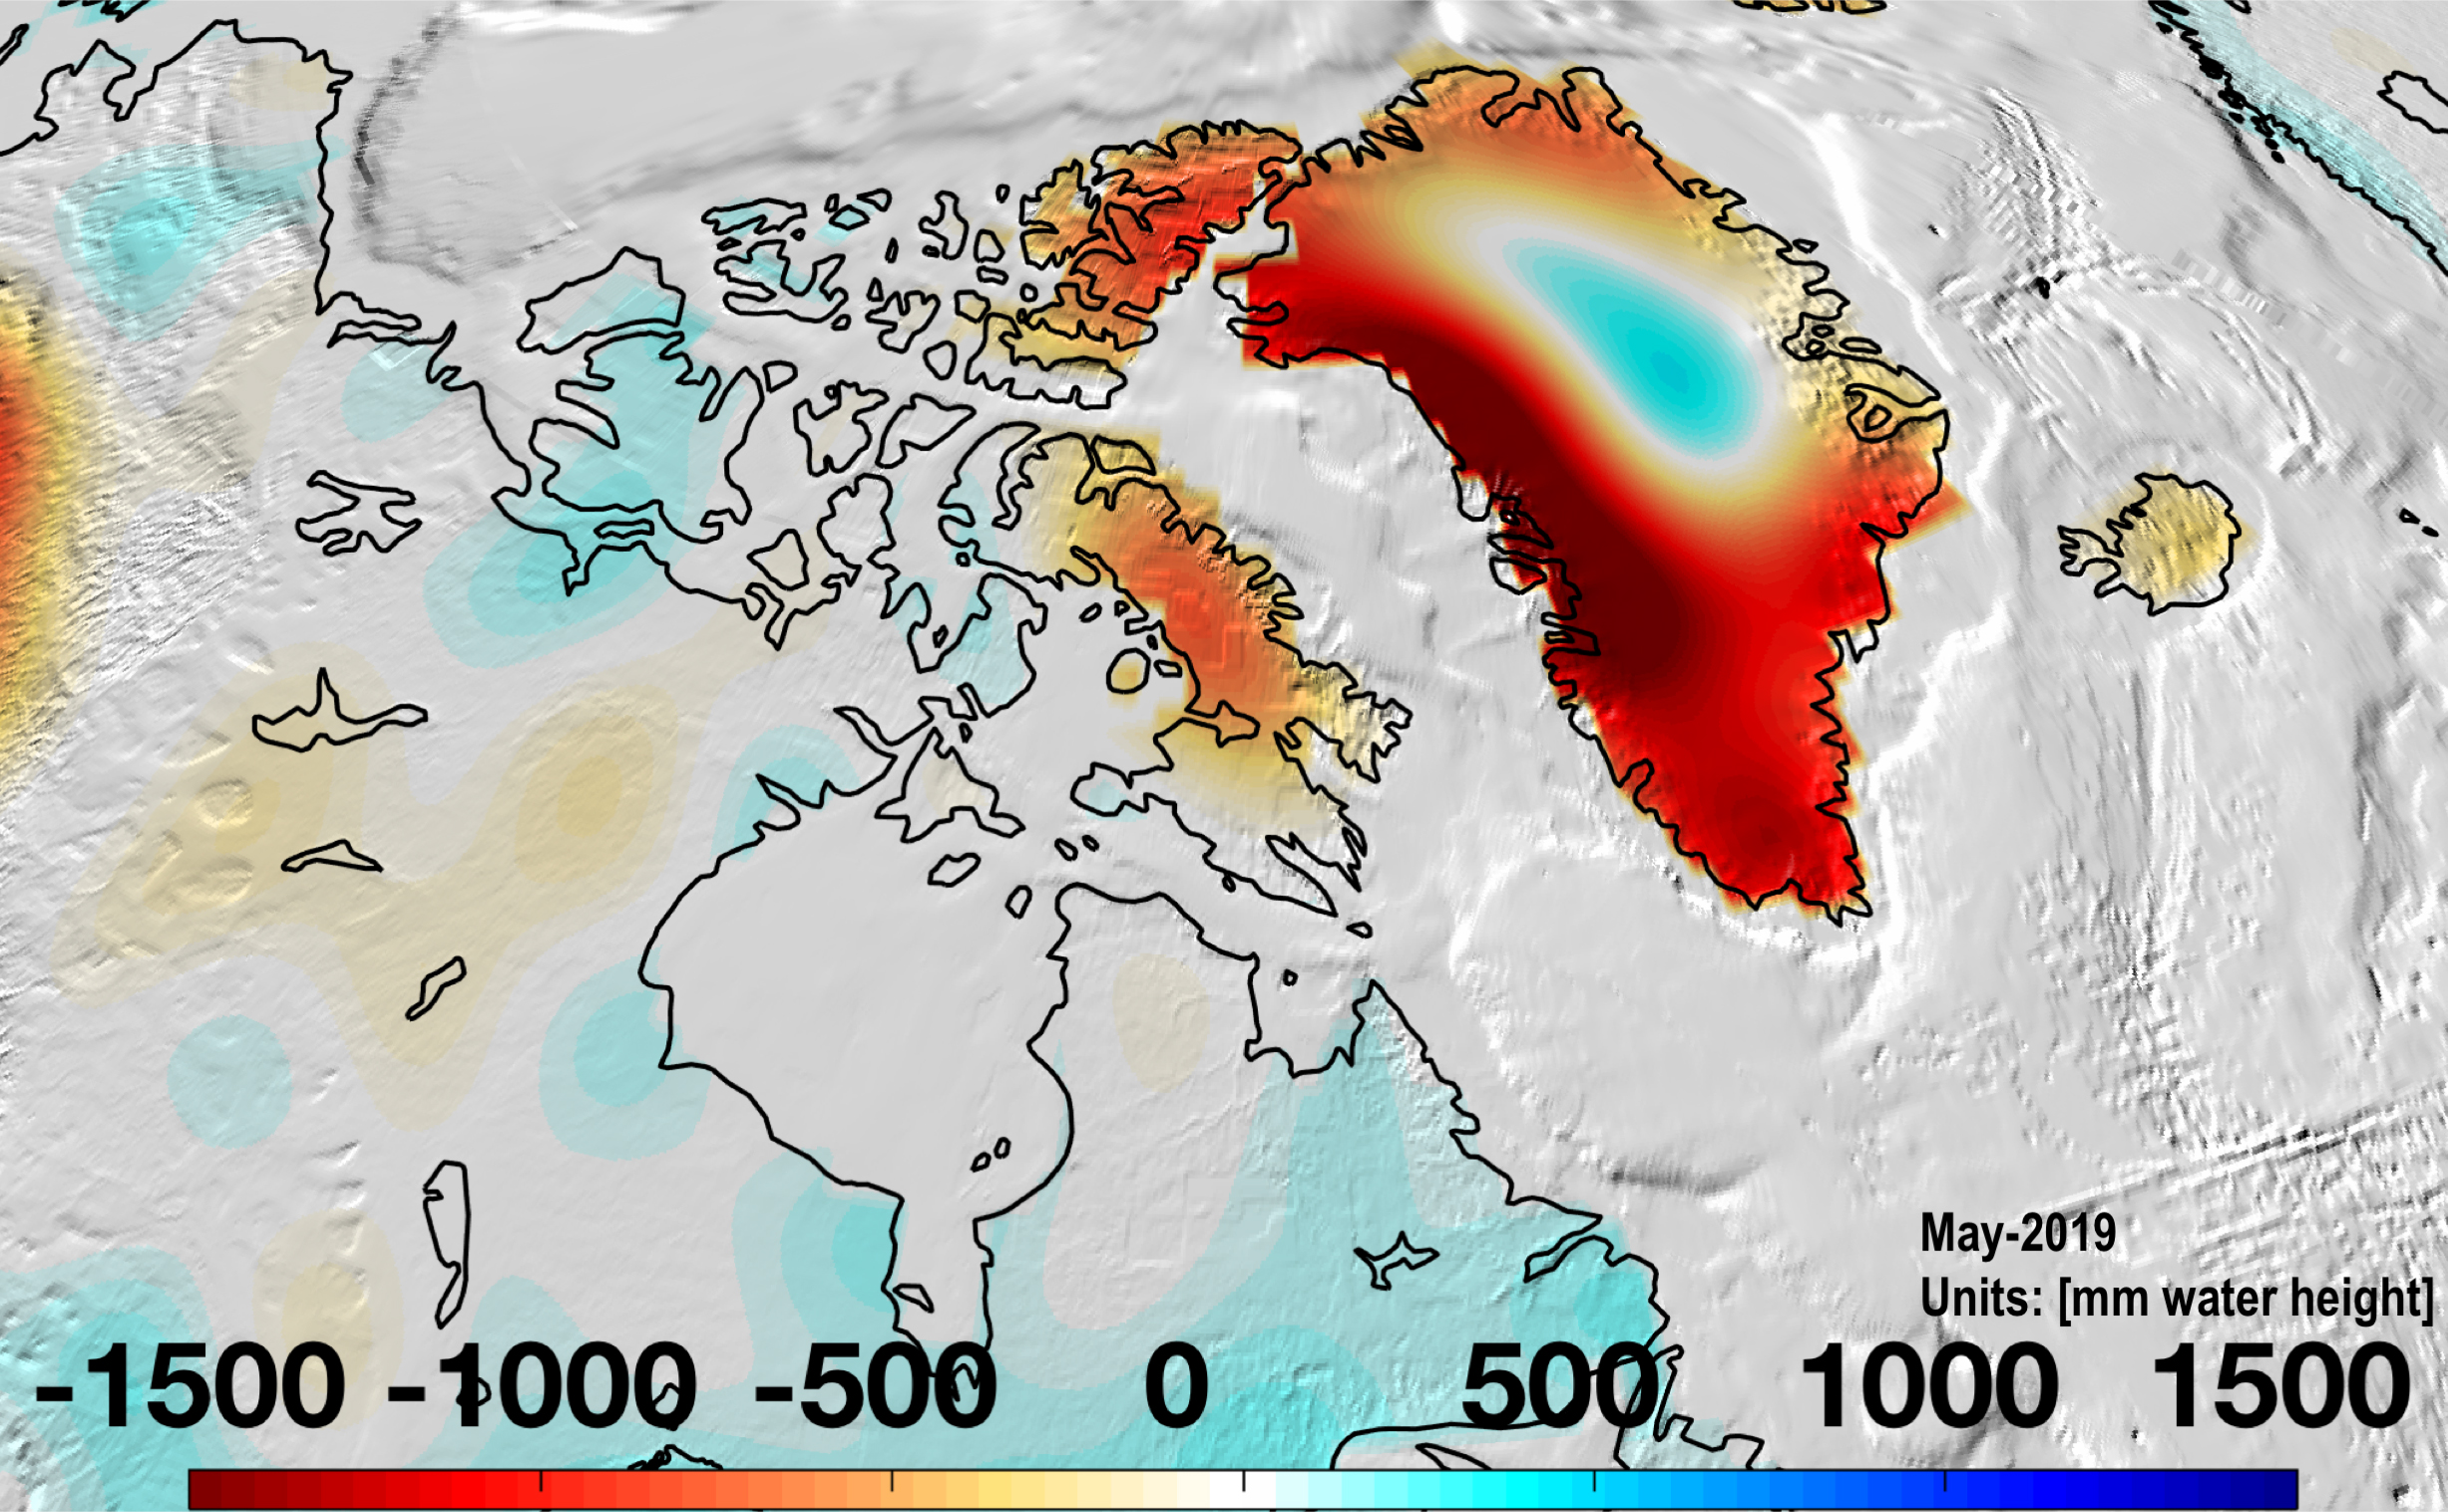

Changes in Mass, Greenland

Almost all of Greenland continued to lose mass in May 2019 as the ice sheet continues to melt.

Credit: NASA/JPL-Caltech